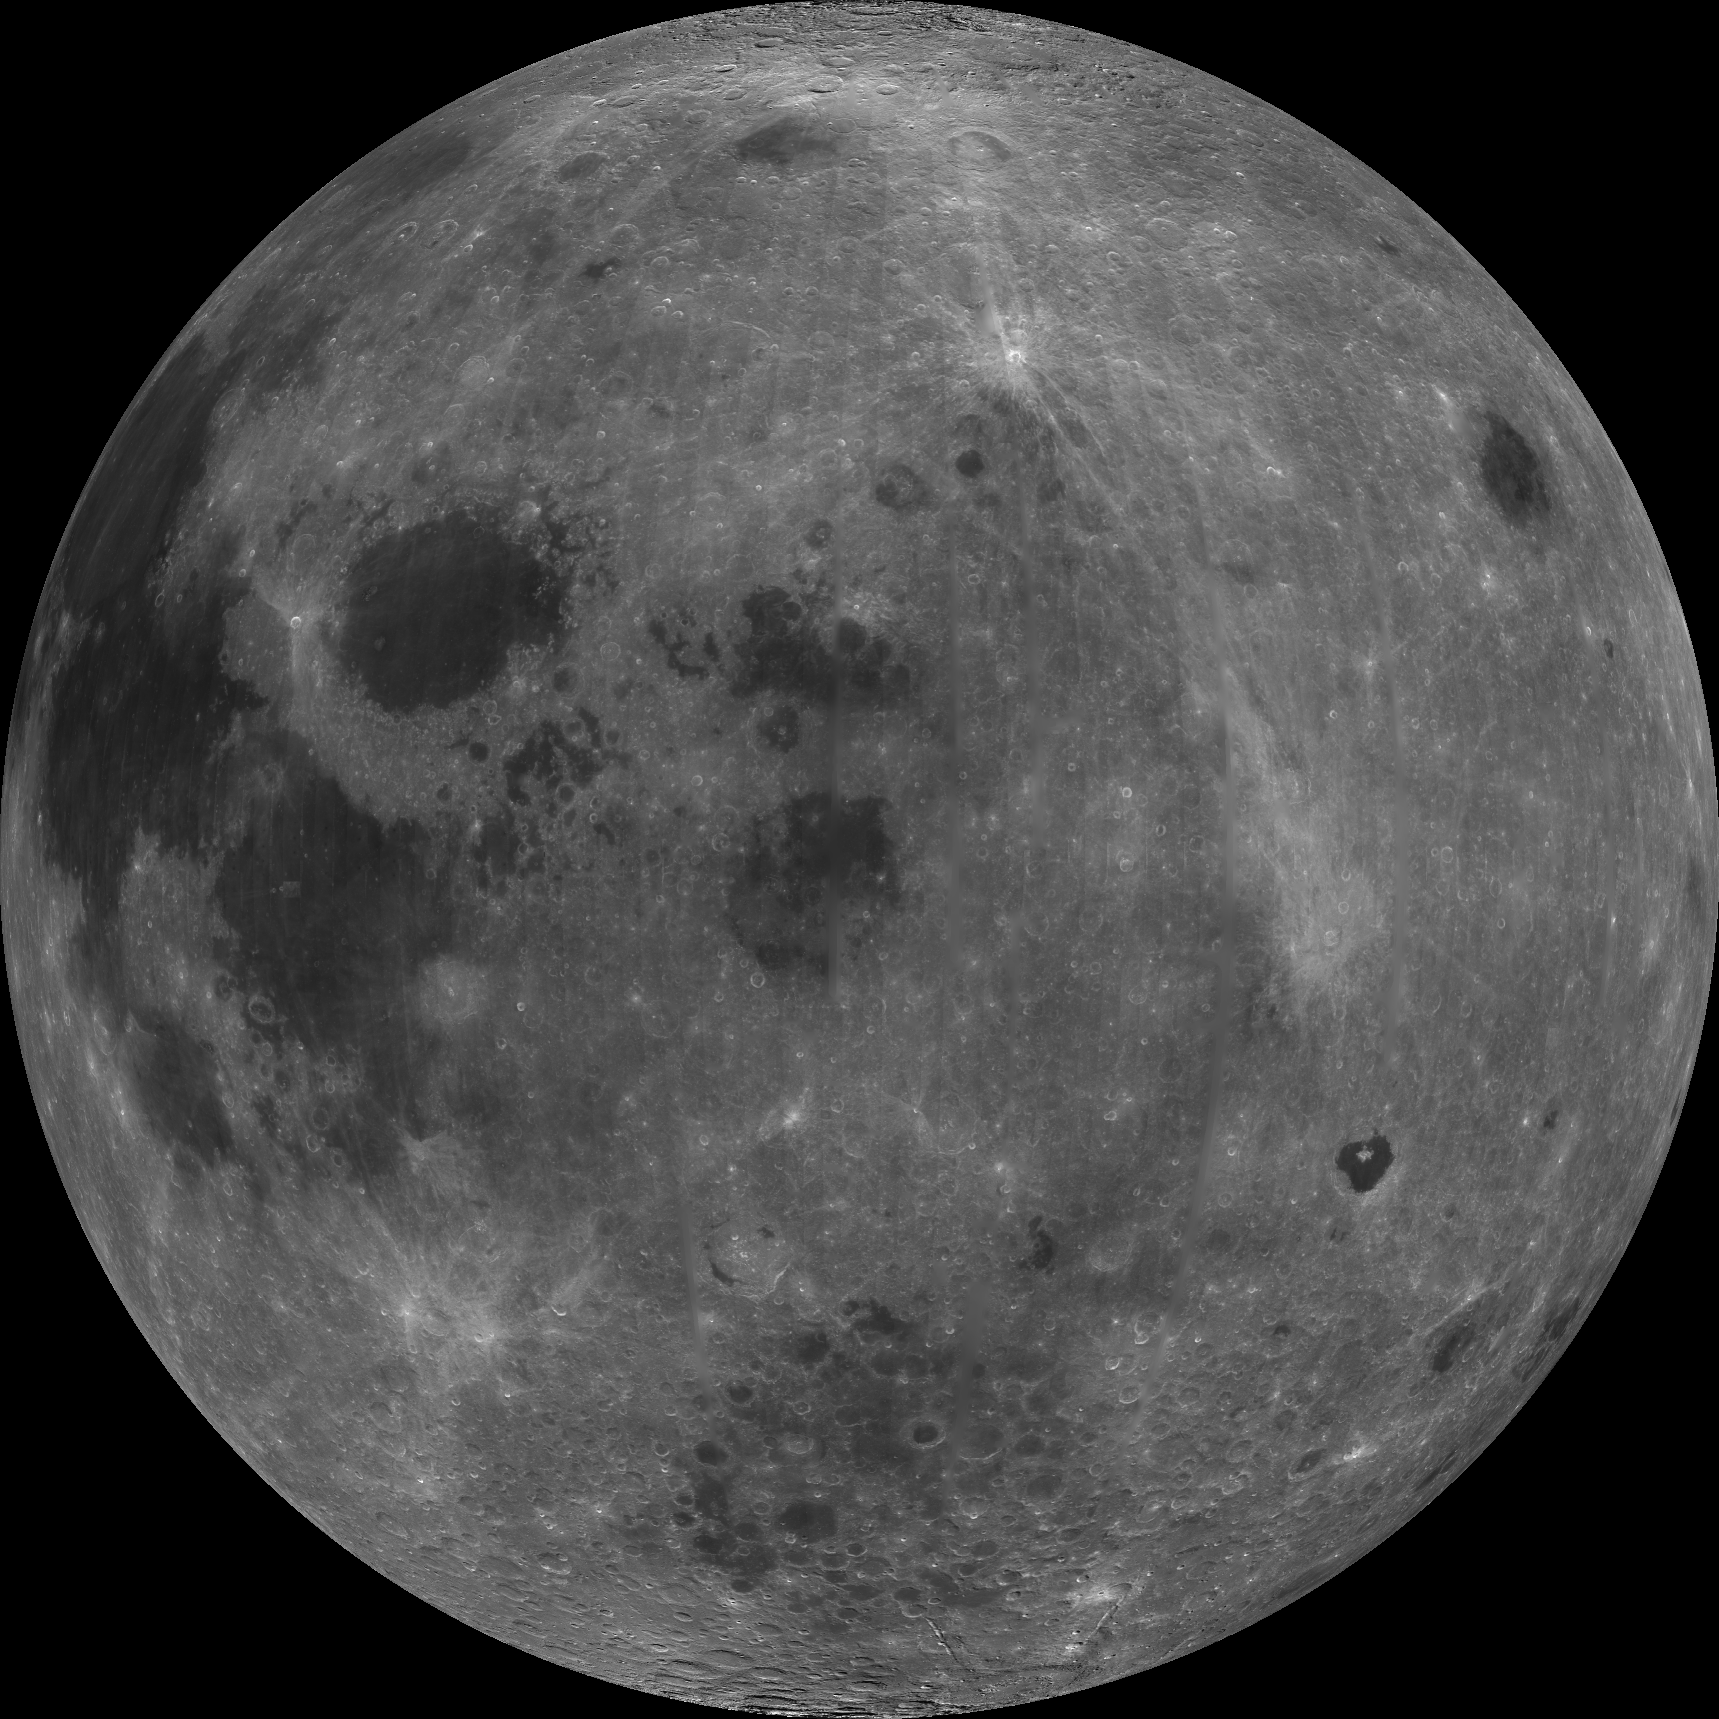

East Limb View of Earth’s Moon as Seen by the Clementine Spacecraft

About 50,000 Clementine images were processed to produce the four orthographic views of the Moon. Images PIA00302, PIA00303, PIA00304, and PIA00305 show albedo variations (normalized brightness or reflectivity) of the surface at a wavelength of 750 nm (just longward of visible red). The image projection is centered at 0 degree latitude and 90 degrees longitude. The dark albedo features Mare Smythii (image center) and Mare Marginis (above Smythii) are just visible from Earth on the extreme eastern edge of the lunar nearside. Maria Crisium (directly west of Marginis) and Mare Fecuditatis (southwest of Crisium) are familiar nearside features as seen from Earth. Maria regions are believed to be large basins formed by impacts from cosmic projectiles later filled by basaltic lava flows from volcanic eruptions. Basaltic lava flows on the basin floors give maria their dark albedo appearance.

Credit: NASA/JPL/USGS